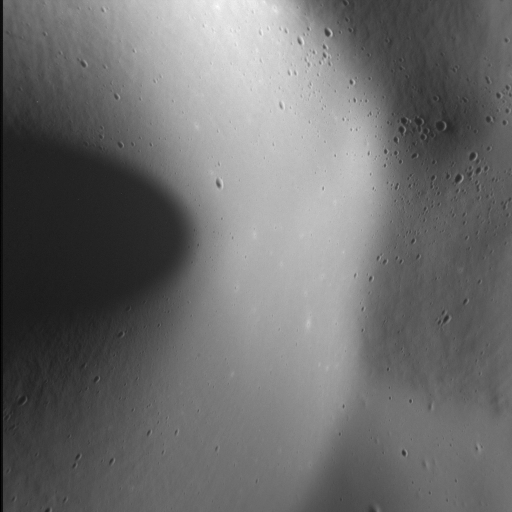

Volcanic Snow

Remember this? Since its first observation in 2009, the volcanic vent complex to the northeast of Rachmaninoff basin has rewarded us with remarkable views of its explosive history. Portions of the vent are blanketed in a layer of very fine-grained material thought to be composed of pyroclastic particles, and when we last saw this landform at very high resolution we could appreciate just how fine that texture is. Now, with a resolution almost four times greater than that last image, we can see how the pyroclastic deposit softens the form of adjacent impact craters – almost like snow.

Fiery, hot, angry snow.

This image was acquired as a high-resolution targeted observation. Targeted observations are images of a small area on Mercury’s surface at resolutions much higher than the 200-meter/pixel morphology base map. It is not possible to cover all of Mercury’s surface at this high resolution, but typically several areas of high scientific interest are imaged in this mode each week.

Date acquired: January 25, 2015
Image Mission Elapsed Time (MET): 64531318
Image ID: 7861883
Instrument: Narrow Angle Camera (NAC) of the Mercury Dual Imaging System (MDIS)
Center Latitude: 36.1°
Center Longitude: 64.7° E
Resolution: 14 meters/pixel
Scale: The left-to-right field of view in this image is about 7.2 km (4.5 mi.) across
Incidence Angle: 69.2°
Emission Angle: 48.9°
Phase Angle: 118.1°
North is up in this image.

The MESSENGER spacecraft is the first ever to orbit the planet Mercury, and the spacecraft’s seven scientific instruments and radio science investigation are unraveling the history and evolution of the Solar System’s innermost planet. During the first two years of orbital operations, MESSENGER acquired over 150,000 images and extensive other data sets. MESSENGER is capable of continuing orbital operations until early 2015.

For information regarding the use of images, see the MESSENGER image use policy.

Credit: NASA/Johns Hopkins University Applied Physics Laboratory/Carnegie Institution of Washington